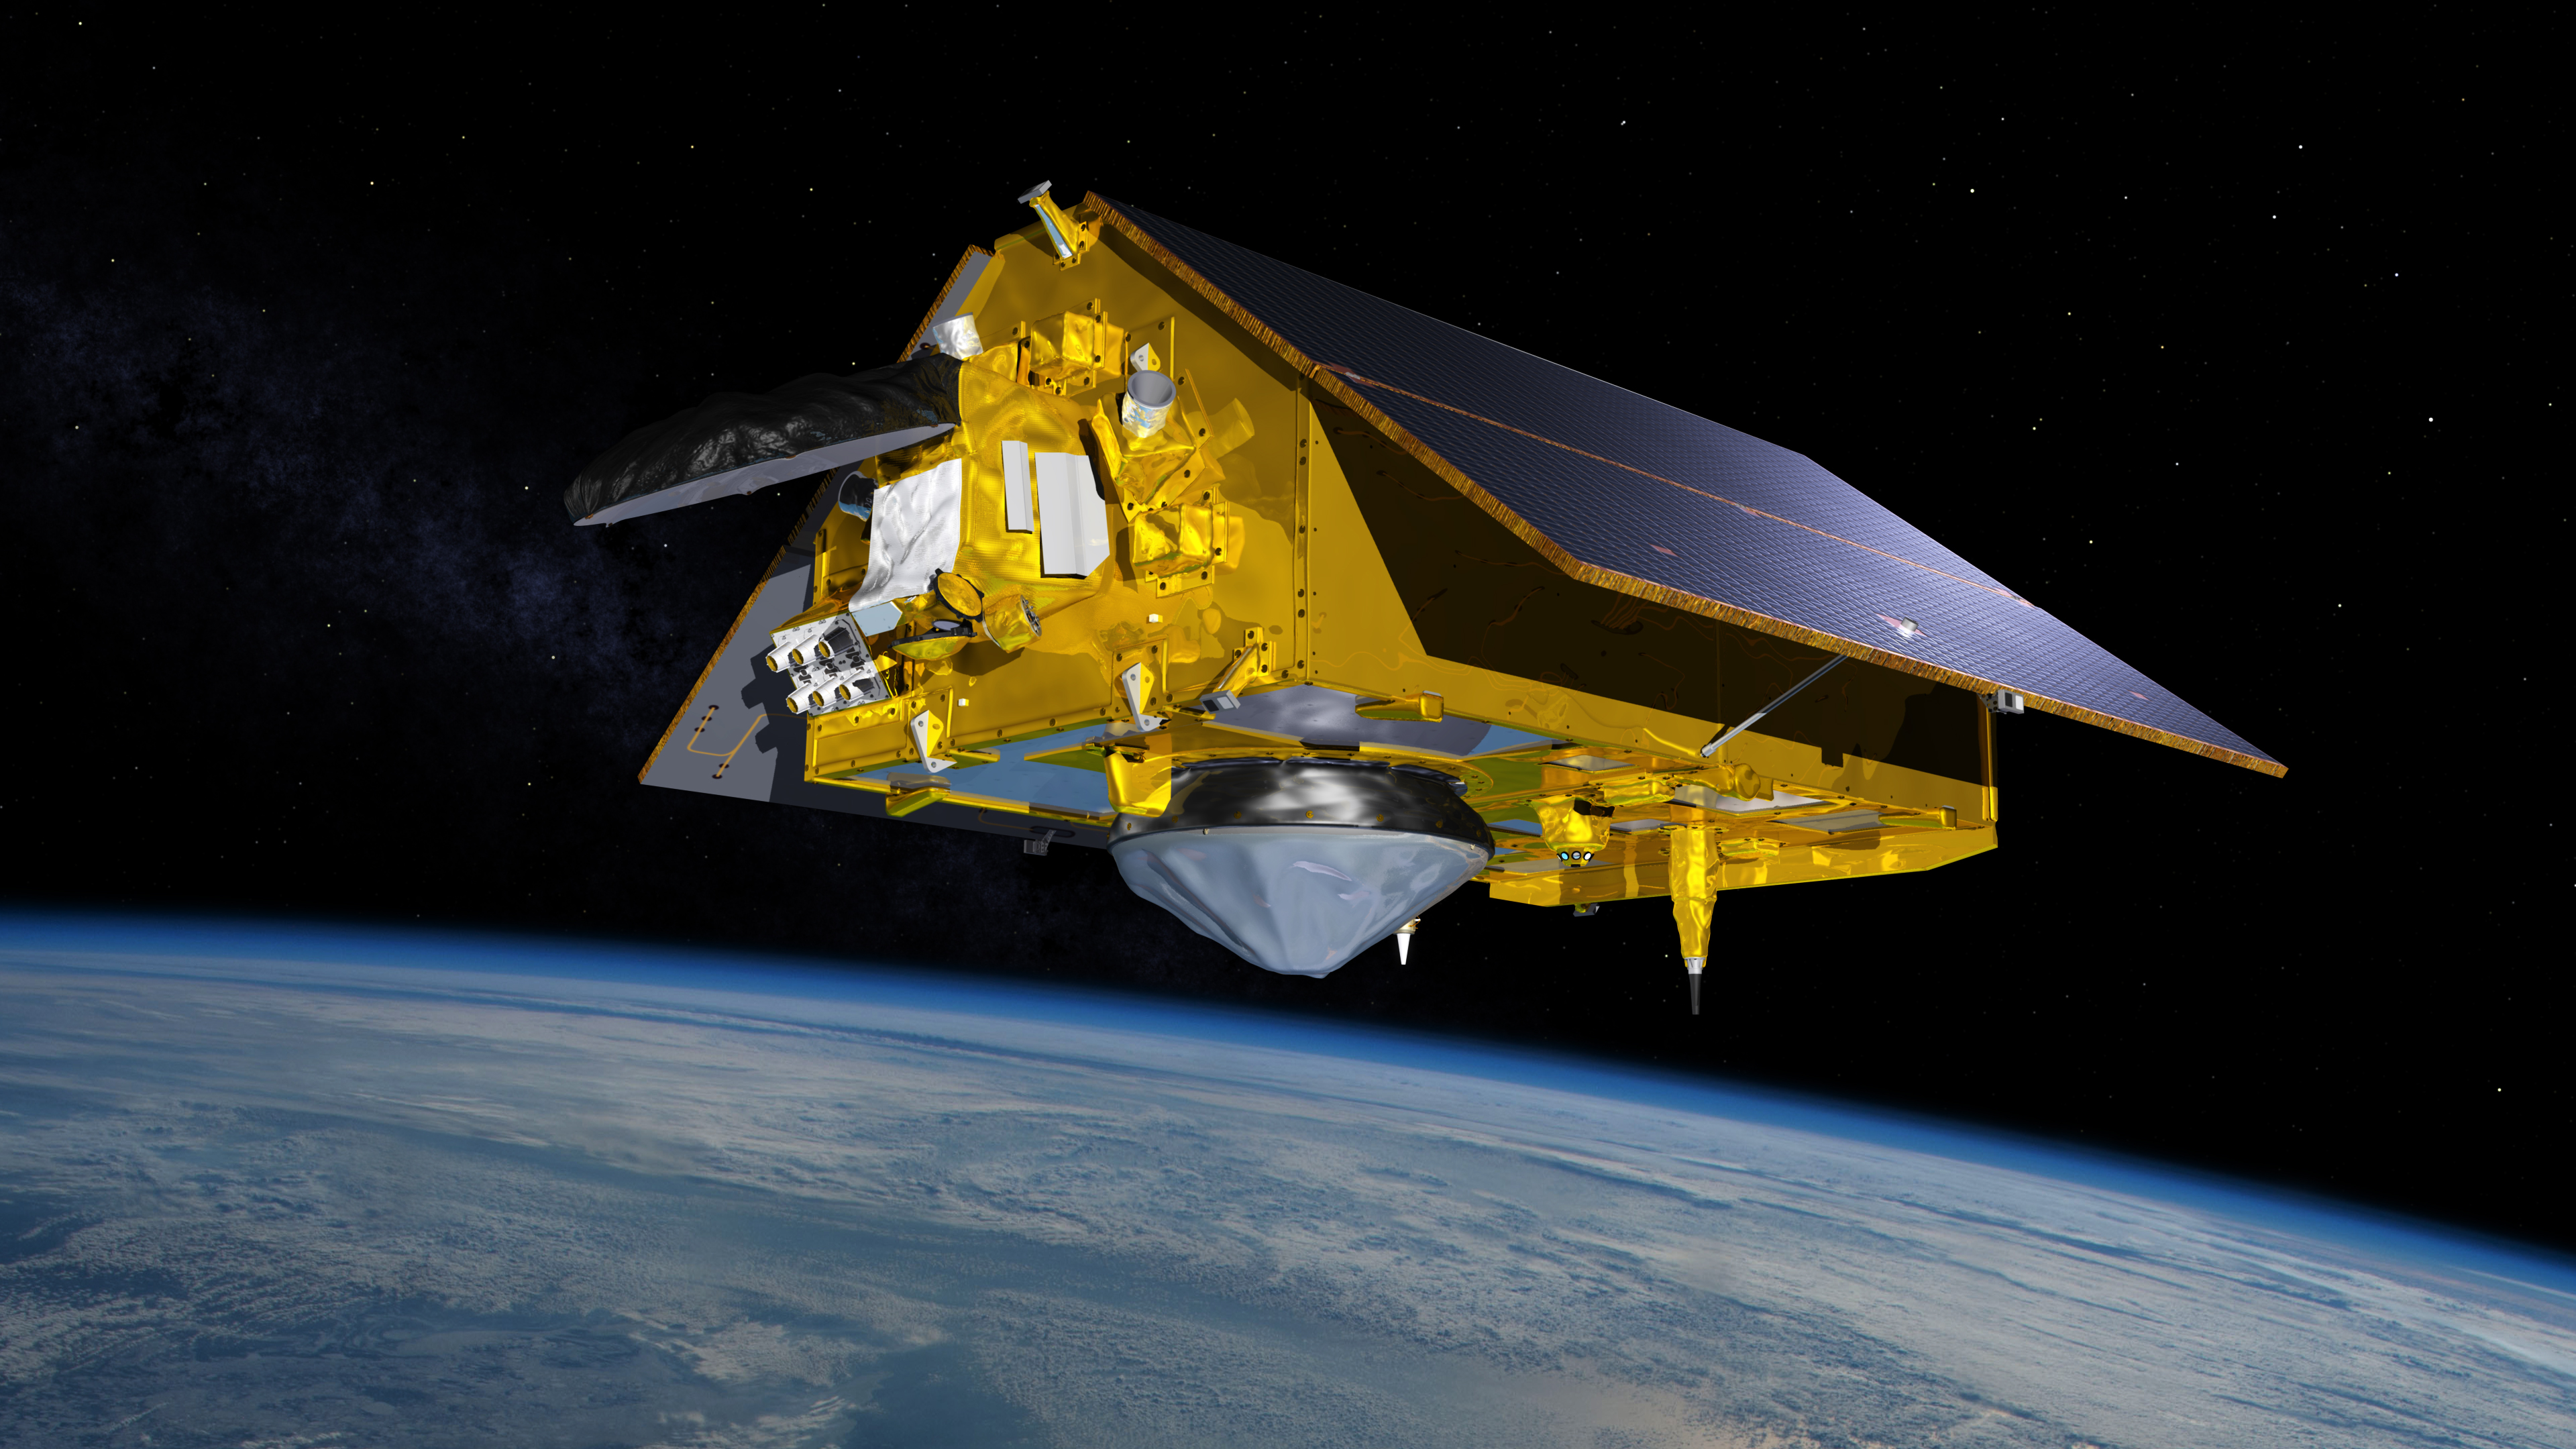

The Sentinel-6 Michael Freilich Satellite Orbits Earth (Illustration)

This illustration shows the Sentinel-6 Michael Freilich spacecraft in orbit above Earth with its deployable solar panels extended. As the world’s latest ocean-monitoring satellite, it will collect the most accurate data yet on global sea level and how our oceans are rising in response to climate change. The mission will also collect precise data of atmospheric temperature and humidity that will help improve weather forecasts and climate models.

Sentinel-6 Michael Freilich extends the near-30-year record of satellite measurements of sea level that was initiated by the U.S.-European TOPEX/Poseidon mission in 1992 and continued with the Jason-1, 2, and 3 series of sea level observation satellites. Launched in 2016, Jason-3 is currently providing data.

The satellite is named after Dr. Michael Freilich, the former director of NASA’s Earth Science Division and an instrumental figure in advancing ocean observations from space. Sentinel-6 Michael Freilich is one of two identical spacecraft that compose the Sentinel-6/Jason-CS (Continuity of Service) mission developed in partnership with ESA (the European Space Agency). Other partners include the National Oceanic and Atmospheric Administration (NOAA), the intergovernmental European Organisation for the Exploitation of Meteorological Satellites (EUMETSAT), and France’s National Centre for Space Studies (CNES). ESA is developing the new Sentinel family of missions to support the operational needs of the European Union’s Copernicus program, the EU’s Earth observation program managed by the European Commission. The spacecraft’s twin, Sentinel-6B, will launch in 2025.

Credit: NASA/JPL-Caltech